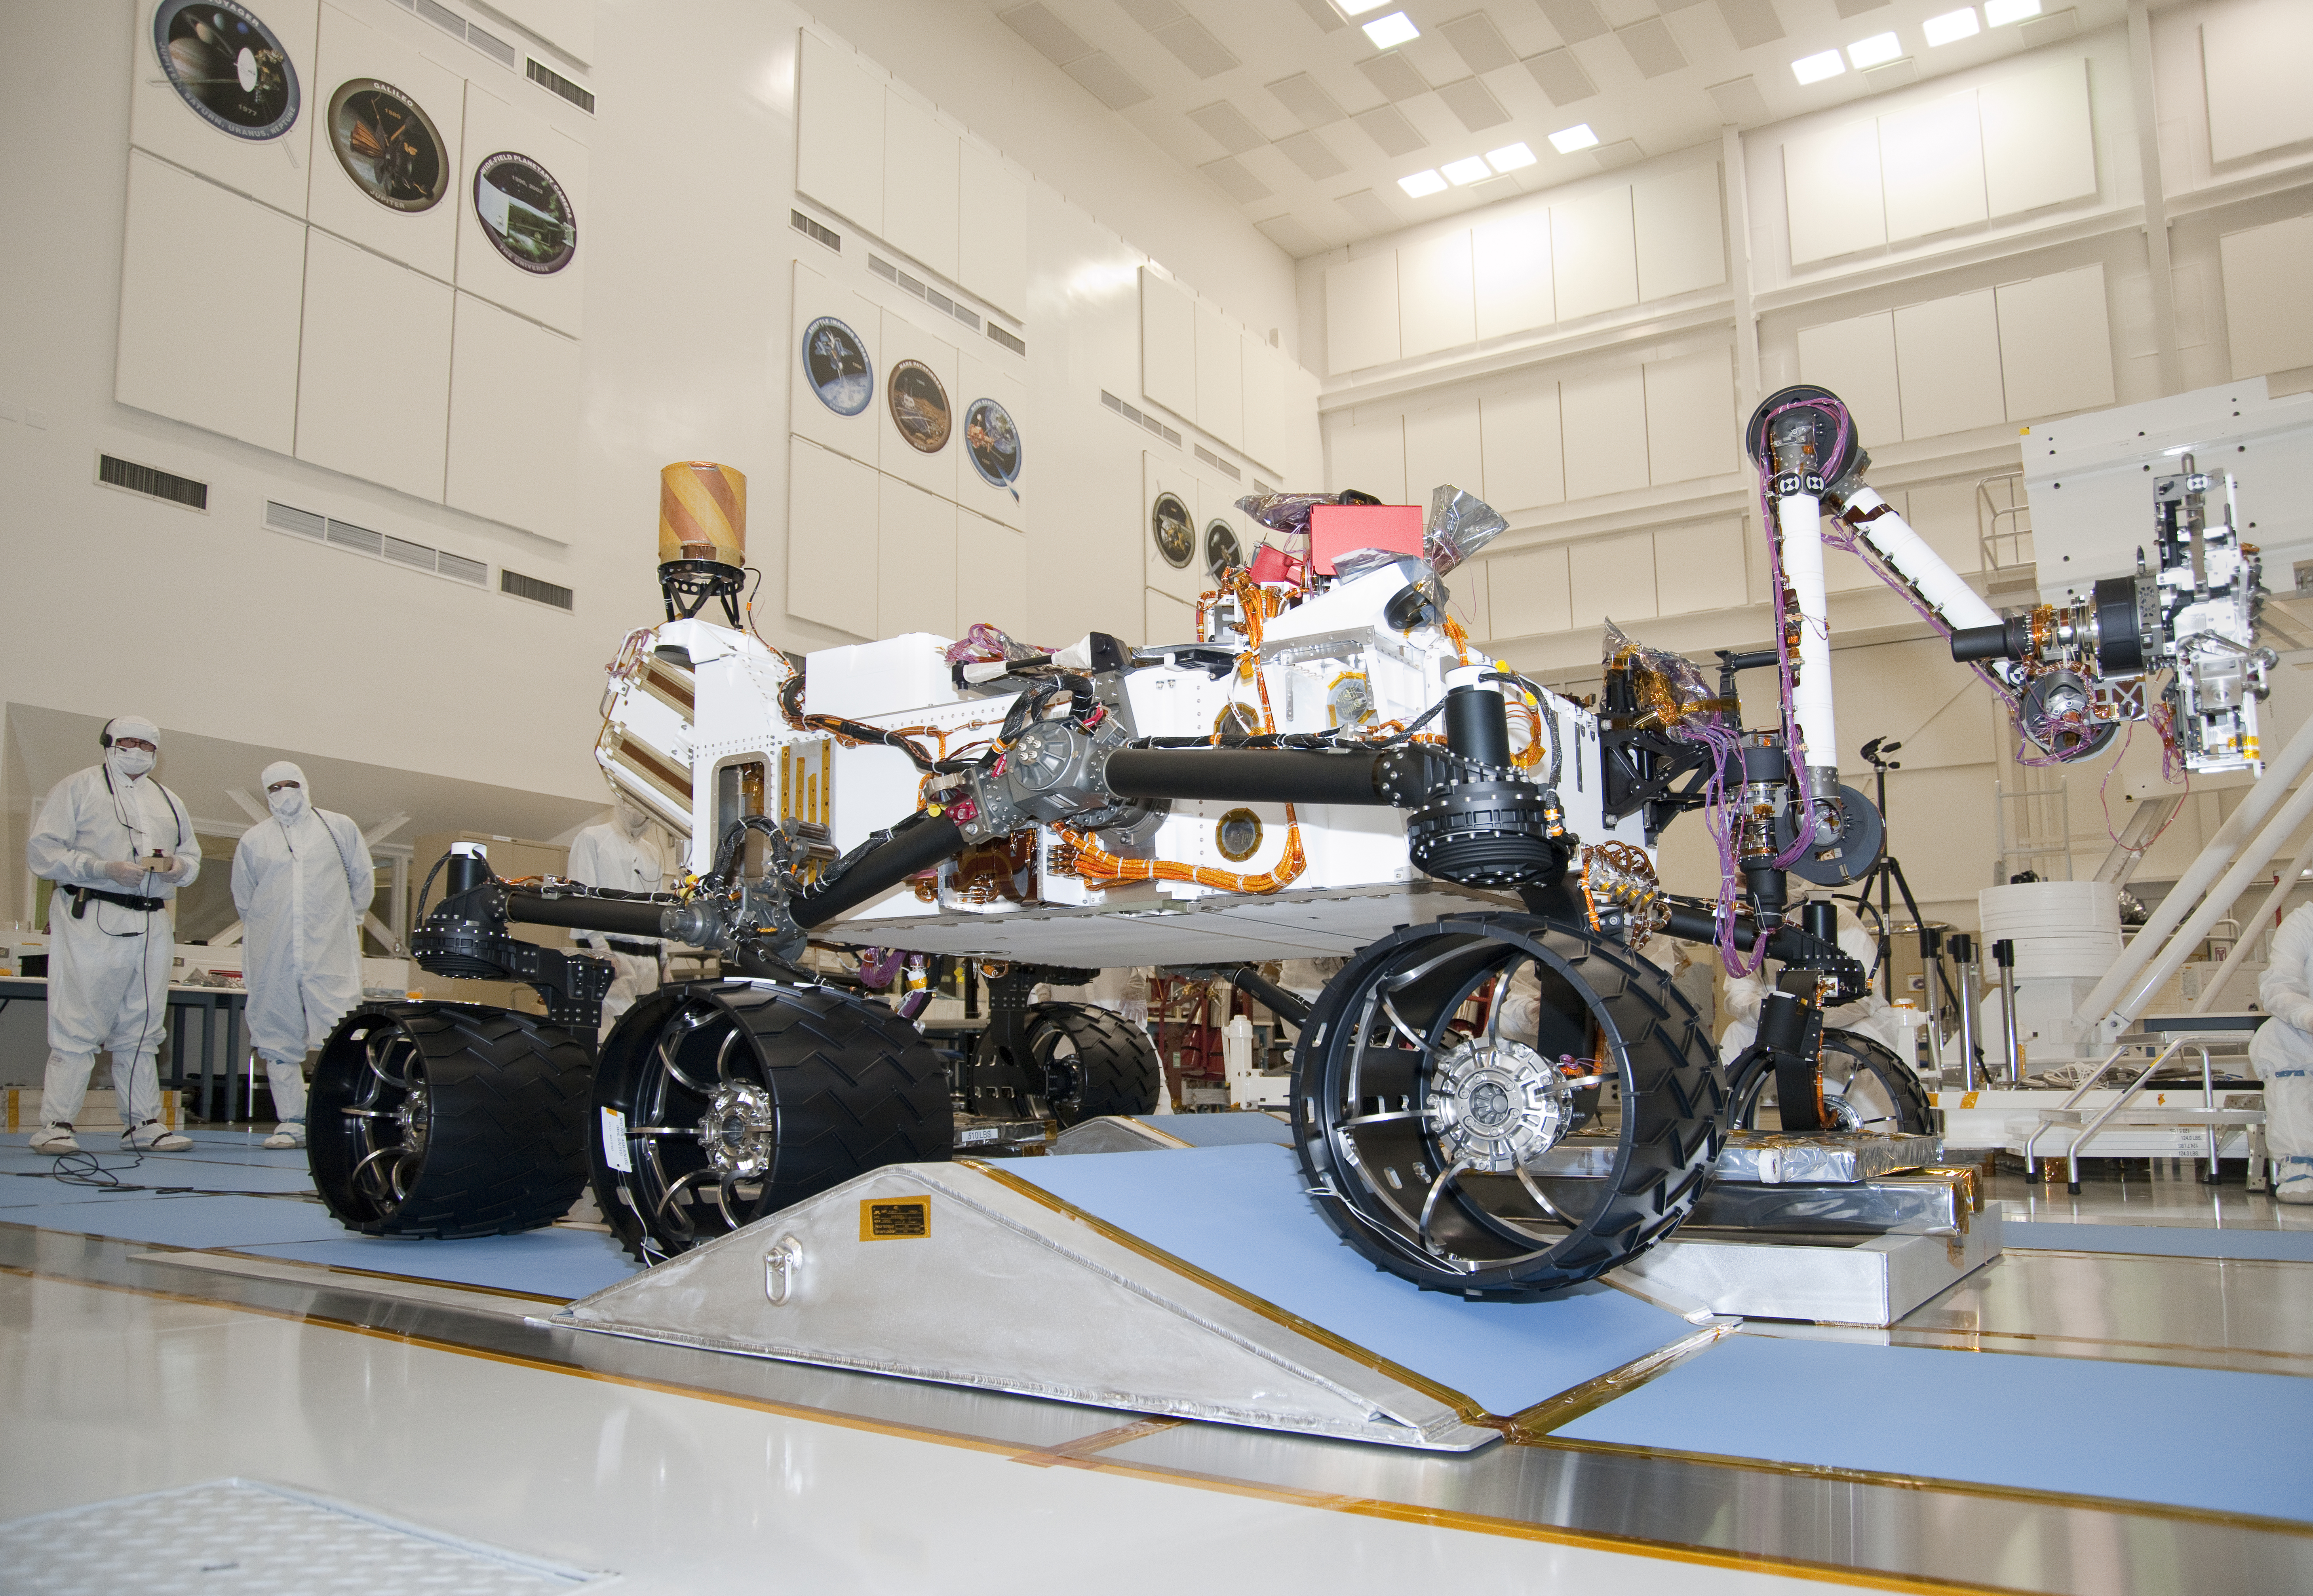

NASA’s Next Mars Rover on a Test Drive

The suspension system on NASA Mars rover Curiosity easily accommodates rolling over a ramp in this Sept. 10, 2010, test drive inside the Spacecraft Assembly Facility at NASA’s Jet Propulsion Laboratory, Pasadena, Calif.

The rover, like its smaller predecessors already on Mars, uses a rocker bogie suspension system to drive over uneven ground.

The Spacecraft Assembly Facility at JPL has been the birthplace of many interplanetary spacecraft, including NASA’s two Voyagers, Galileo, Cassini and the Mars rovers Spirit and Opportunity.

NASA’s Mars Science Laboratory Project will launch Curiosity in late 2011 for arrival at Mars in August 2012. The mission will study whether an intriguing area of Mars has offered environmental conditions favorable for supporting microbial life and for preserving evidence of whether life existed there.

JPL, a division of the California Institute of Technology in Pasadena, manages the Mars Science Laboratory Project for the NASA Science Mission Directorate, Washington.

Credit: NASA/JPL-Caltech